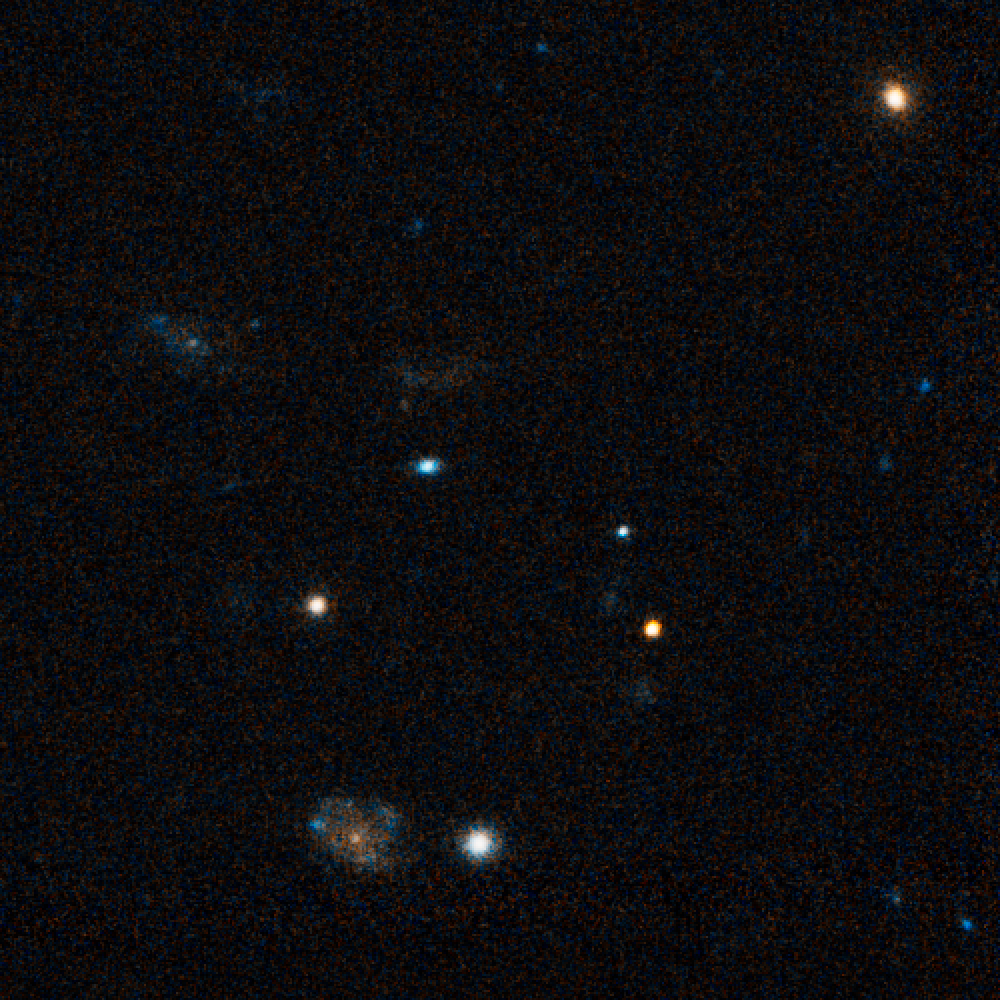

Hubble Pinpoints Record-Breaking Explosion

Peering across 7.5 billion light-years and halfway back to the Big Bang, NASA's Hubble Space Telescope has photographed the fading optical counterpart of a powerful gamma ray burst that holds the record for being the intrinsically brightest naked-eye object ever seen from Earth. For nearly a minute this single star was as bright as 10 million galaxies.

Hubble Wide Field and Planetary Camera 2 (WFPC2) images of GRB 080319B, taken on Monday, April 7, show the fading optical counterpart of the titanic blast. The object erupted in a brilliant flash of gamma rays and other electromagnetic radiation at 2:12 a.m. EDT on March 19, and was detected by Swift, NASA's gamma ray burst watchdog satellite. Immediately after the explosion, the gamma ray burst glowed as a dim 5th magnitude "star" in the spring constellation Bootes. Designated GRB 080319B, the intergalactic firework has been fading away ever since then. Hubble astronomers had hoped to see the host galaxy where the burst presumably originated, but were taken aback that the light from the GRB is still drowning out the galaxy's light even three weeks after the explosion. This is particularly surprising because it was such a bright GRB initially.

Previously, bright bursts have tended to fade more rapidly, which fits in to the theory that brighter GRBs emit their energy in a more tightly confined beam. The slow fading leaves astronomers puzzling about just where the energy came from to power this GRB, and makes Hubble's next observations of this object in May all the more crucial. Called a long-duration gamma ray burst, such events are theorized to be caused by the death of a very massive star, perhaps weighing as much as 50 times our Sun. Such explosions, sometimes dubbed "hypernovae," are more powerful than ordinary supernova explosions and are far more luminous, in part because their energy seems to be concentrated into a blowtorch-like beam that, in this case, was aimed directly at Earth. The Hubble exposure also shows field galaxies around the fading optical component of the gamma ray burst, which are probably unrelated to the burst itself.

Credit: NASA, ESA, N. Tanvir (University of Leicester), and A. Fruchter (STScI)